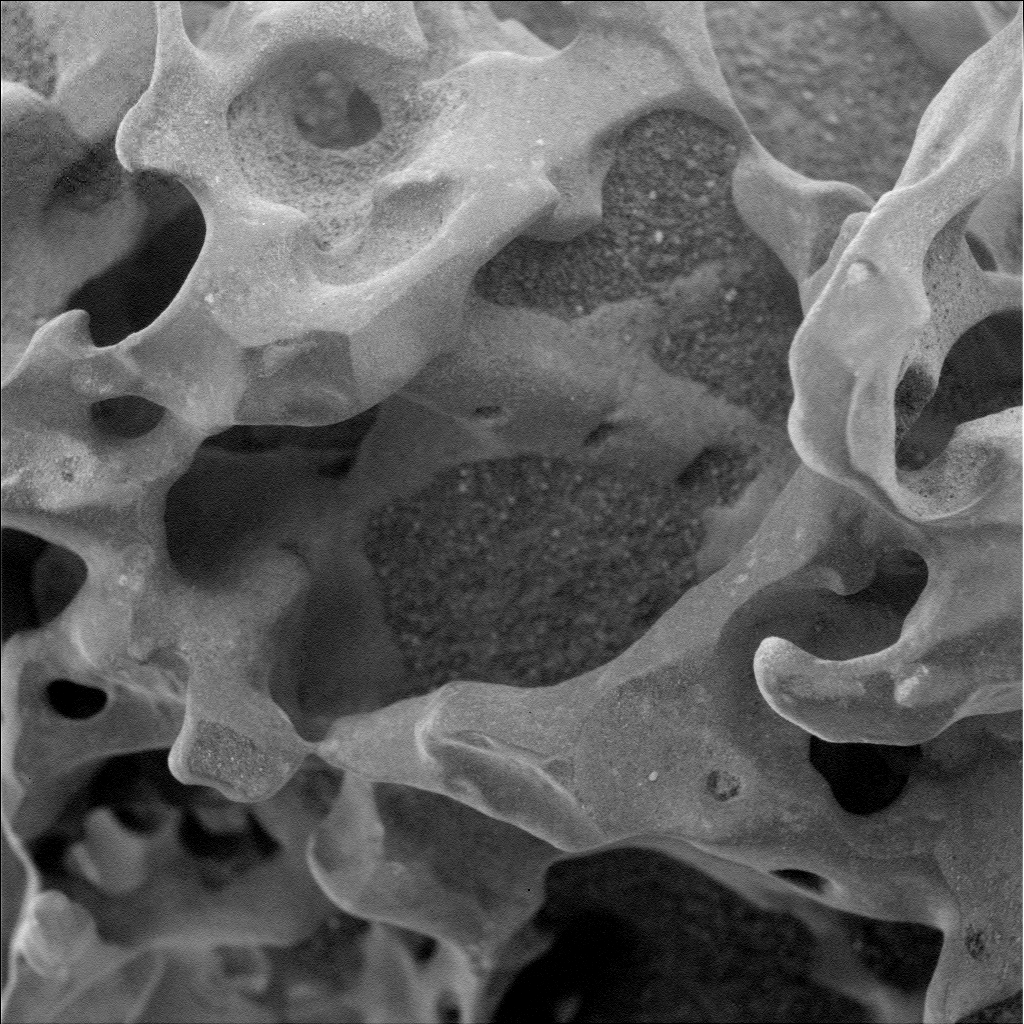

Hardened Lava Meets Wind on Mars

NASA’s Mars Exploration Rover Spirit used its microscopic imager to capture this spectacular, jagged mini-landscape on a rock called “GongGong.” Measuring only 3 centimeters (1.2 inches) across, this surface records two of the most important and violent forces in the history of Mars — volcanoes and wind.

GongGong formed billions of years ago in a seething, stirring mass of molten rock. It captured bubbles of gases that were trapped at great depth but had separated from the main body of lava as it rose to the surface. Like taffy being stretched and tumbled, the molten rock was deformed as it moved across an ancient Martian landscape. The tiny bubbles of gas were deformed as well, becoming elongated. When the molten lava solidified, the rock looked like a frozen sponge.

Far from finished with its life, the rock then withstood billions of years of pelting by small sand grains carried by Martian dust storms that sometimes blanketed the planet. The sand wore away the surface until, little by little, the delicate strands that enclosed the bubbles of gas were breached and the spiny texture we see today emerged.

Even now, wind continues to deposit sand and dust in the holes and crevices of the rock.

Similar rocks can be found on Earth where the same complex interplay of volcanoes and weathering occur, whether it be the pelting of rocks by sand grains in the Mojave desert or by ice crystals in the frigid Antarctic.

GongGong is one of a group of rocks studied by Spirit and informally named by the Athena Science Team to honor the Chinese New Year (the Year of the Dog). In Chinese mythology, GongGong was the god-king of water in the North Land. When he sacrificed his life to knock down Mount BuZhou, he defeated the bad Emperor in Heaven, freed the sun, moon and stars to go from east to west, and caused all the rivers in China to flow from west to east.

Spirit’s microscopic imager took this image during on the rover’s 736th day, or sol, of exploring Mars (Jan. 28, 2006). The rock lies in the “Inner Basin” between “Husband Hill” and “McCool Hill” in Gusev Crater. Spirit acquired the image while the rock was fully shadowed, with diffuse illumination mostly from the top in this view.

Credit: NASA/JPL-Caltech/Cornell/USGS